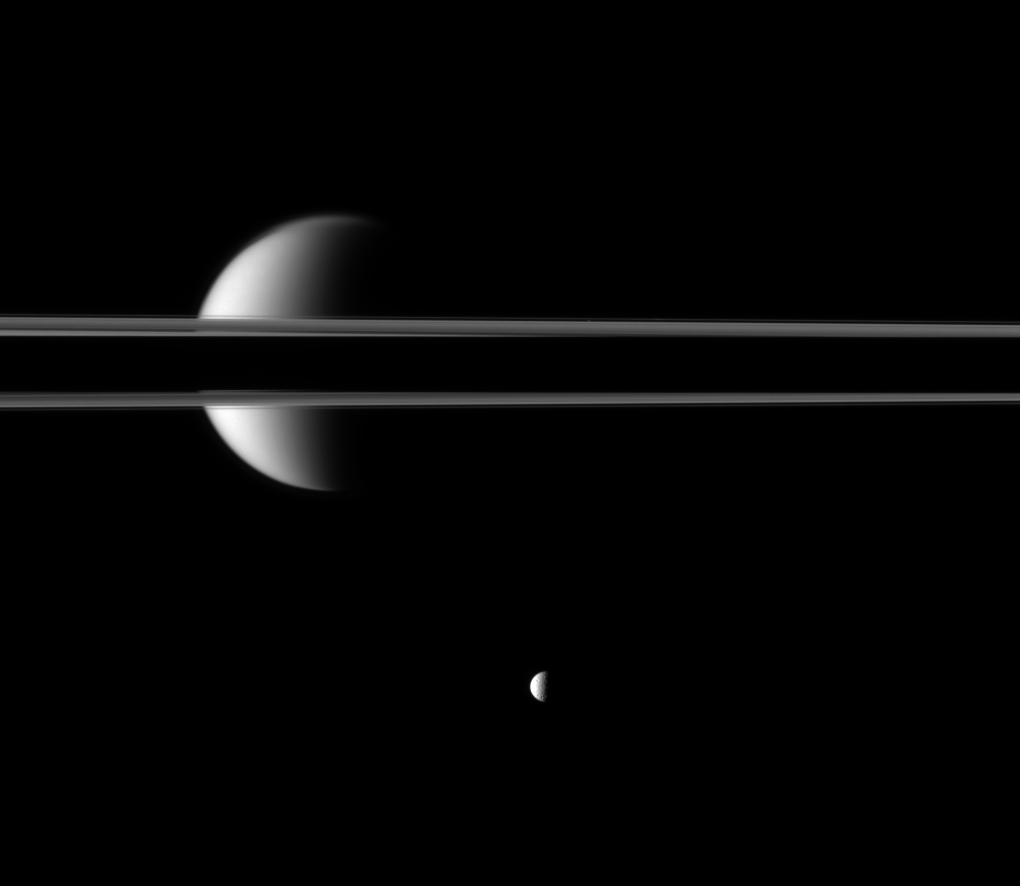

Cut by Saturn’s Shadow

Saturn’s rings, partially darkened by the planet’s shadow, cut a striking figure before Saturn’s largest moon, Titan.

The night side of the planet is to the left, out of the frame of the image. Illuminated Titan can be seen above, below and through gaps in the rings. The moon Mimas (396 kilometers, or 246 miles across) is near the bottom of the image. Atlas (30 kilometers, or 19 miles across) can barely be detected near the thin F ring just to the right of center on the upper part of the ring.

Lit terrain seen here is the area between the leading hemisphere and Saturn-facing side of Titan (5,150 kilometers, or 3,200 miles across). This view looks toward the northern, sunlit side of the rings from just above the ringplane.

The image was taken in visible green light with the Cassini spacecraft narrow-angle camera on March 26, 2010. The view was acquired at a distance of approximately 3.5 million kilometers (2.2 million miles) from Titan and 2.1 million kilometers (1.3 million miles) from Mimas. Image scale is 21 kilometers (13 miles) per pixel on Titan and 13 kilometers (8 miles) per pixel on Mimas.

The Cassini-Huygens mission is a cooperative project of NASA, the European Space Agency and the Italian Space Agency. The Jet Propulsion Laboratory, a division of the California Institute of Technology in Pasadena, manages the mission for NASA’s Science Mission Directorate, Washington, D.C. The Cassini orbiter and its two onboard cameras were designed, developed and assembled at JPL. The imaging operations center is based at the Space Science Institute in Boulder, Colo.

Credit: NASA/JPL/Space Science Institute